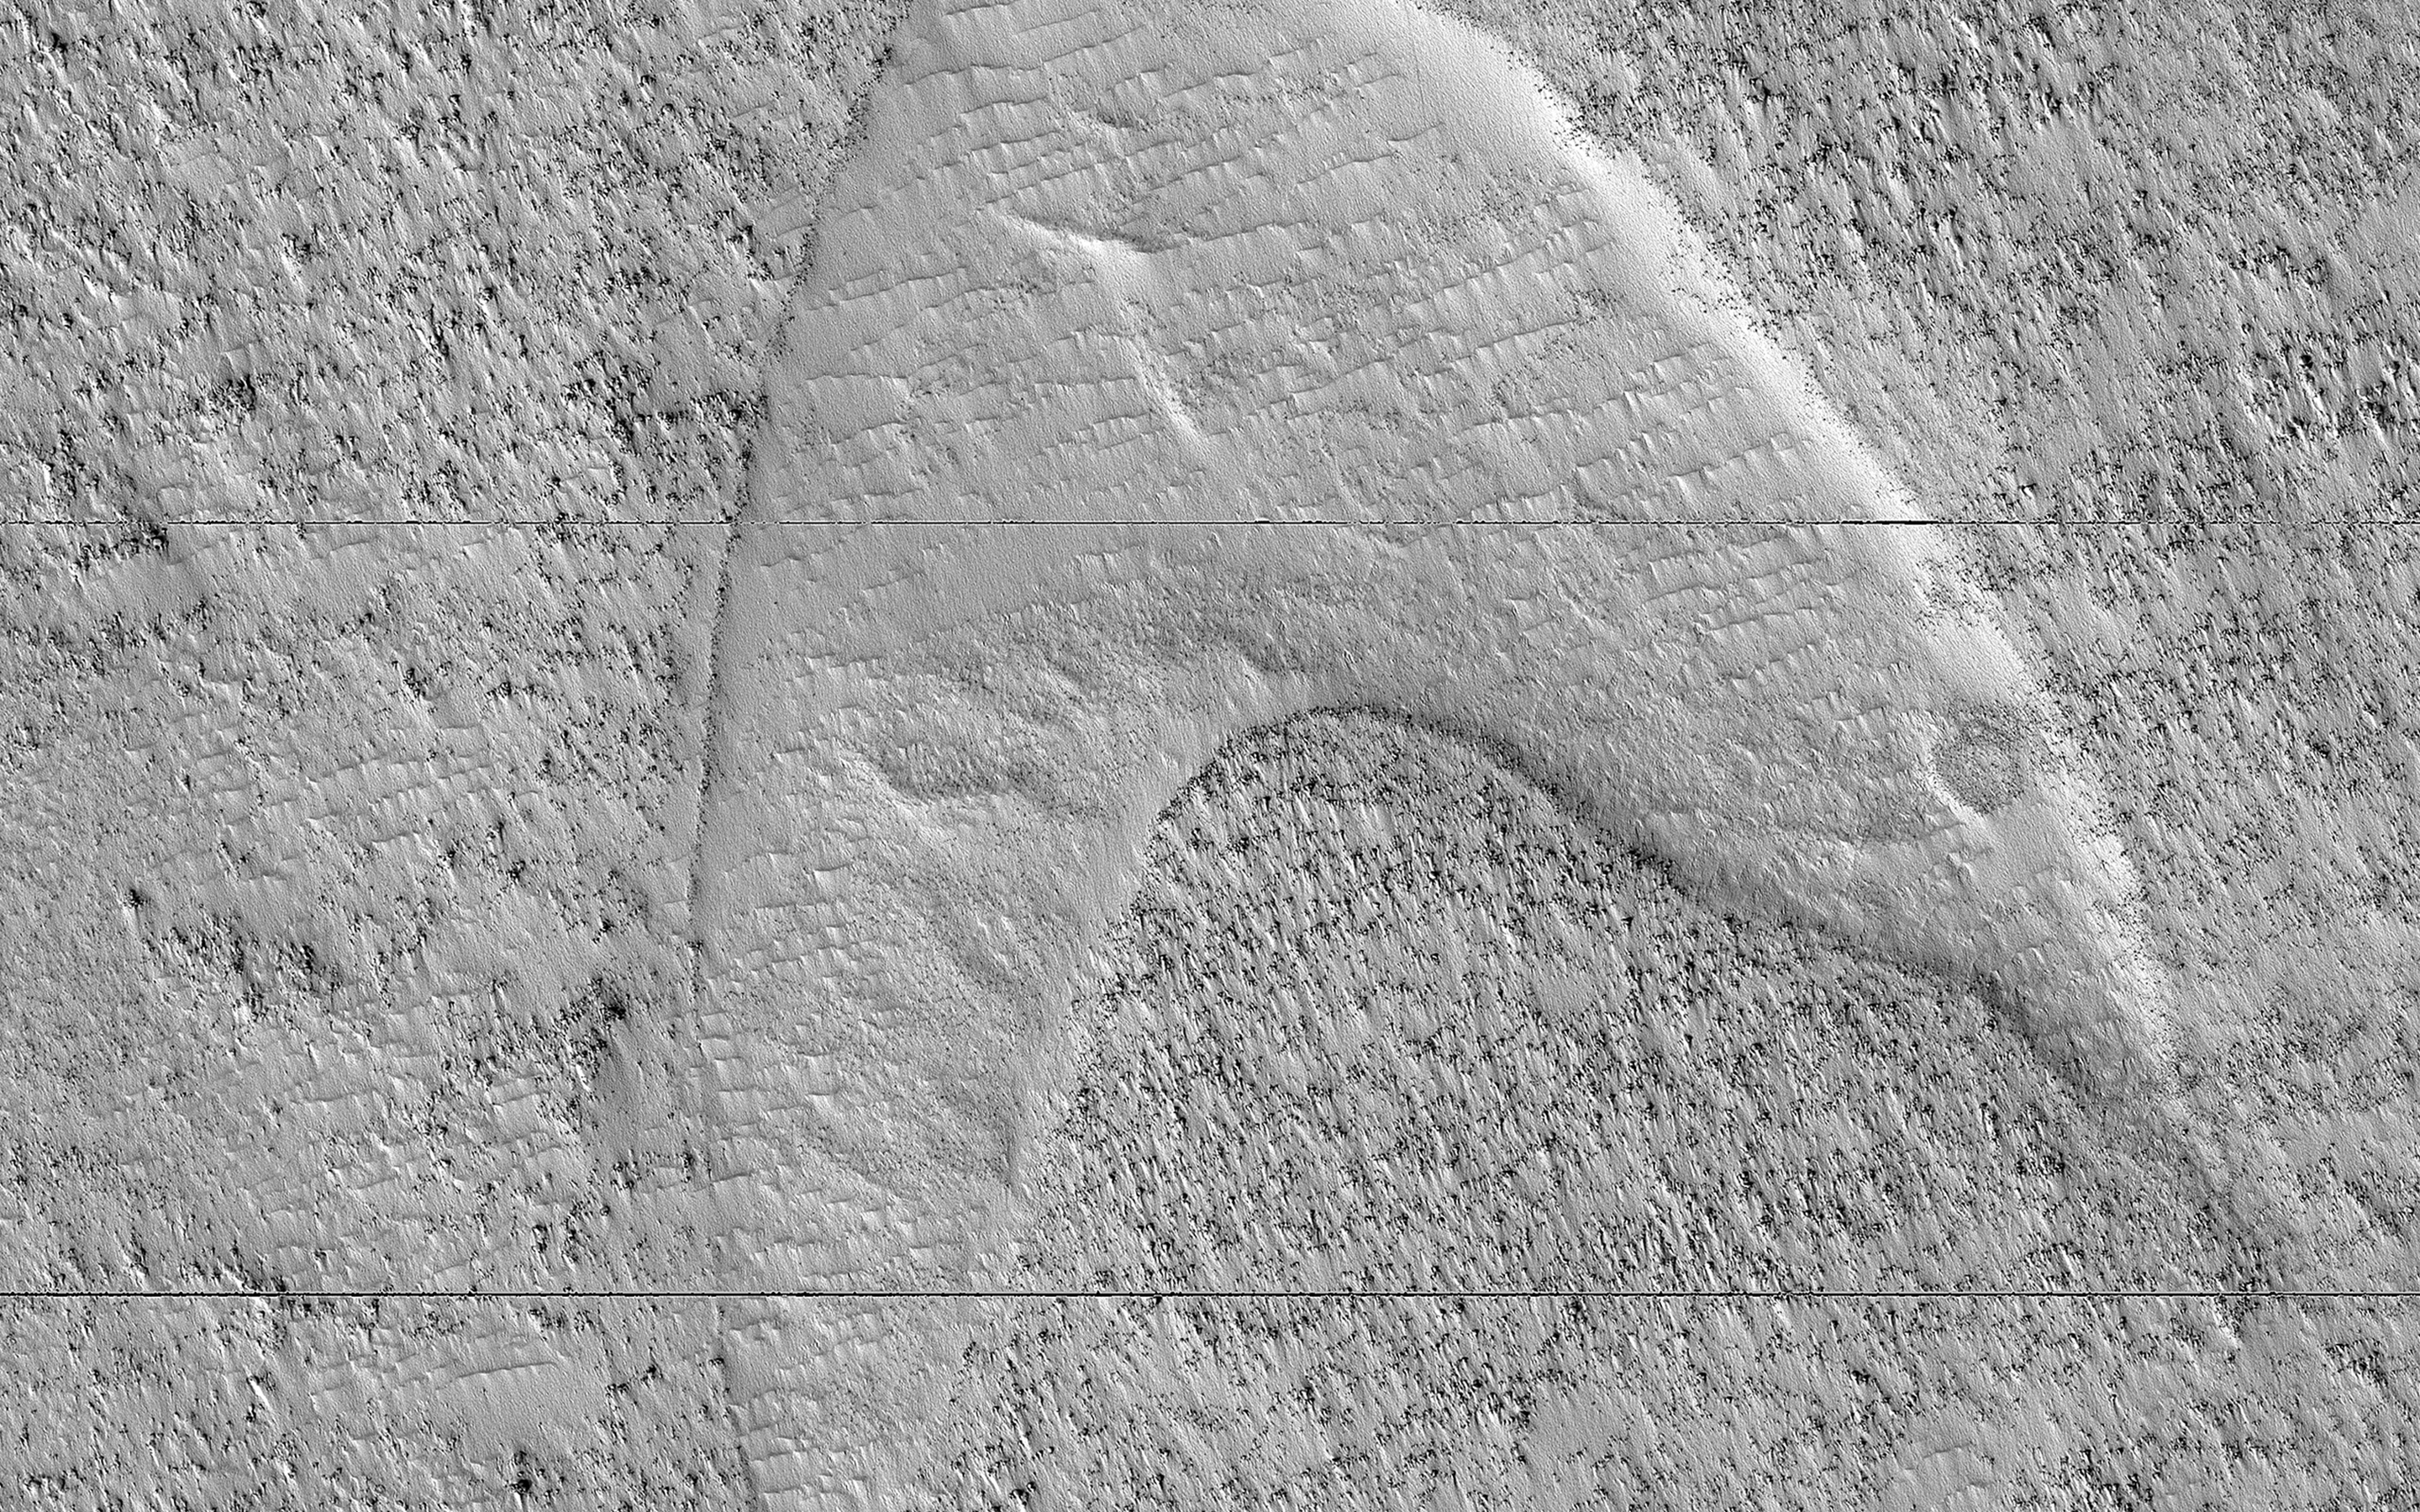

Dune Footprints in Hellas

These curious chevron shapes in southeast Hellas Planitia are the result of a complex story of dunes, lava, and wind.

Long ago, there were large crescent-shaped (barchan) dunes that moved across this area, and at some point, there was an eruption. The lava flowed out over the plain and around the dunes, but not over them. The lava solidified, but these dunes still stuck up like islands. However, they were still just dunes, and the wind continued to blow. Eventually, the sand piles that were the dunes migrated away, leaving these “footprints” in the lava plain. These are also called “dune casts” and record the presence of dunes that were surrounded by lava.

Enterprising viewers will make the discovery that these features look conspicuously like a famous logo: and you’d be right, but it’s only a coincidence.

The map is projected here at a scale of 50 centimeters (19.7 inches) per pixel. (The original image scale is 53.6 centimeters [21.1 inches] per pixel [with 2 x 2 binning]; objects on the order of 161 centimeters [63.4 inches] across are resolved.) North is up.

The University of Arizona, in Tucson, operates HiRISE, which was built by Ball Aerospace & Technologies Corp., in Boulder, Colorado. NASA’s Jet Propulsion Laboratory, a division of Caltech in Pasadena, California, manages the Mars Reconnaissance Orbiter Project for NASA’s Science Mission Directorate, Washington.

Credit: NASA/JPL-Caltech/University of Arizona